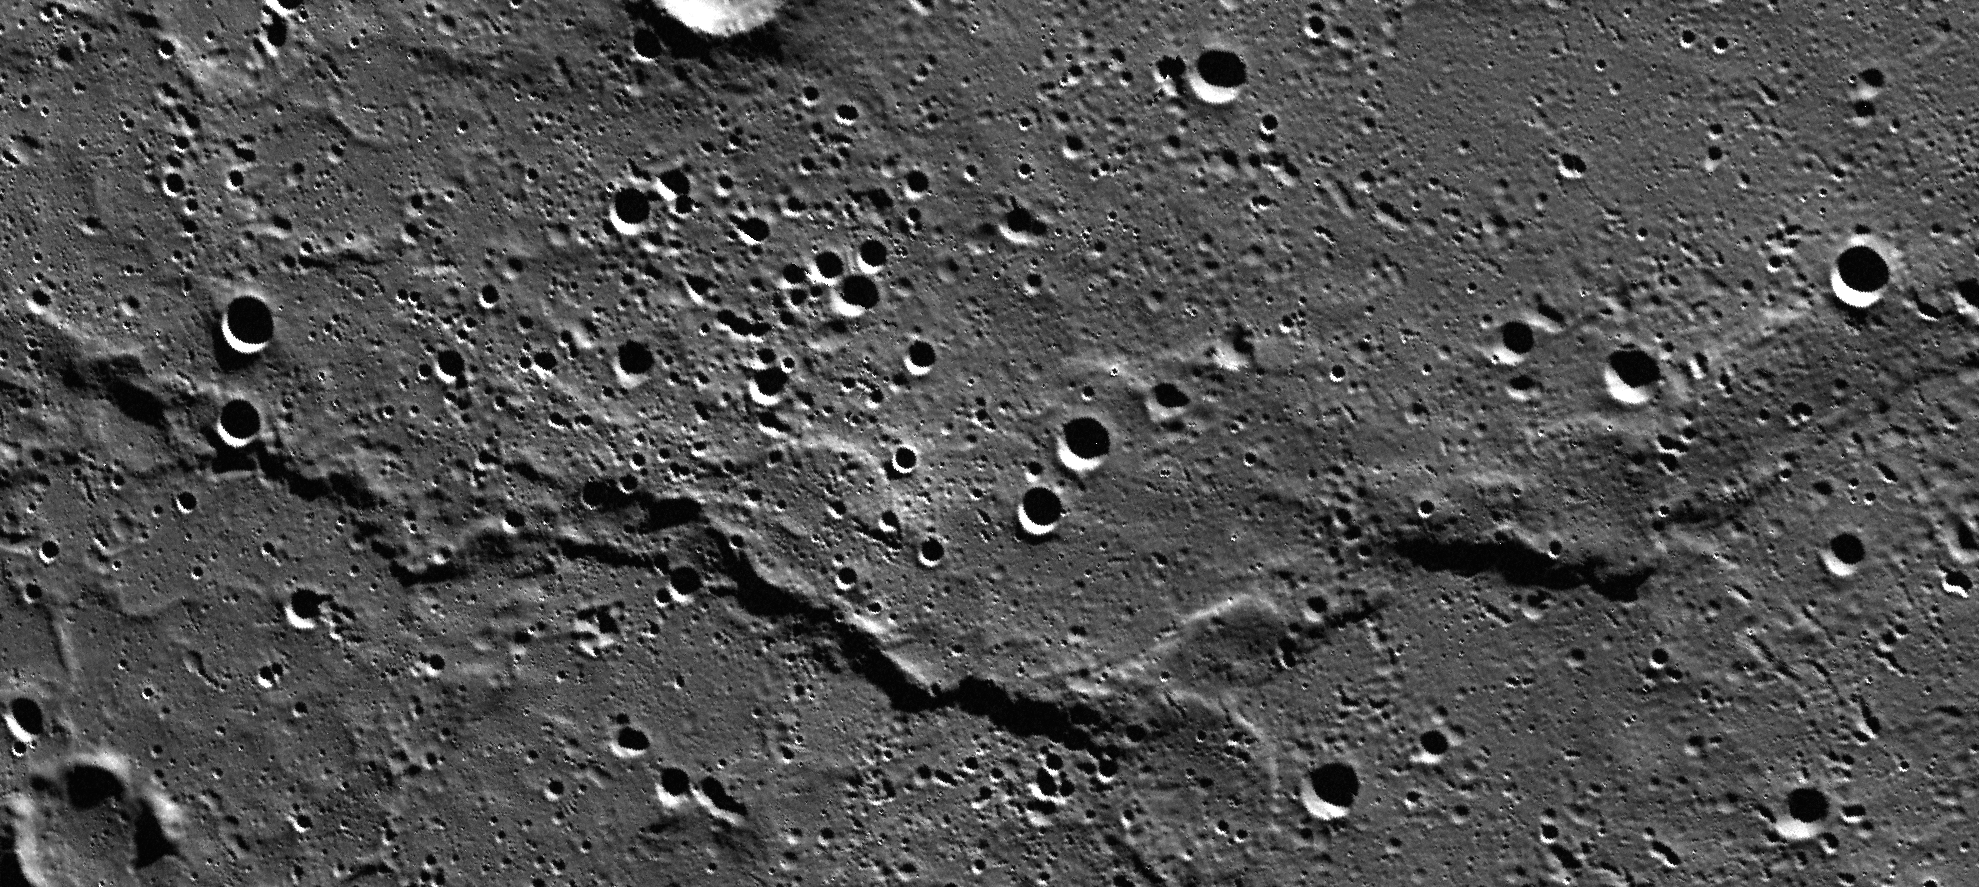

Wrinkles on Mercury

This image mosaic shows an unnamed ridge in the northern volcanic plains of Mercury. Wrinkle ridges like this are interpreted to be tectonic in origin and are usually only found in volcanic plains. Six individual MDIS images are part of this mosaic.

Instruments: Mercury Dual Imaging System (MDIS)
Latitude: 79°
Longitude: 118° E
Scale: The ridge is approximately 140 kilometers (87 miles) long

The MESSENGER spacecraft is the first ever to orbit the planet Mercury, and the spacecraft’s seven scientific instruments and radio science investigation are unraveling the history and evolution of the Solar System’s innermost planet. In the mission’s more than four years of orbital operations, MESSENGER has acquired over 250,000 images and extensive other data sets. MESSENGER’s highly successful orbital mission is about to come to an end, as the spacecraft runs out of propellant and the force of solar gravity causes it to impact the surface of Mercury in April 2015.

For information regarding the use of images, see the MESSENGER image use policy.

Credit: NASA/Johns Hopkins University Applied Physics Laboratory/Carnegie Institution of Washington